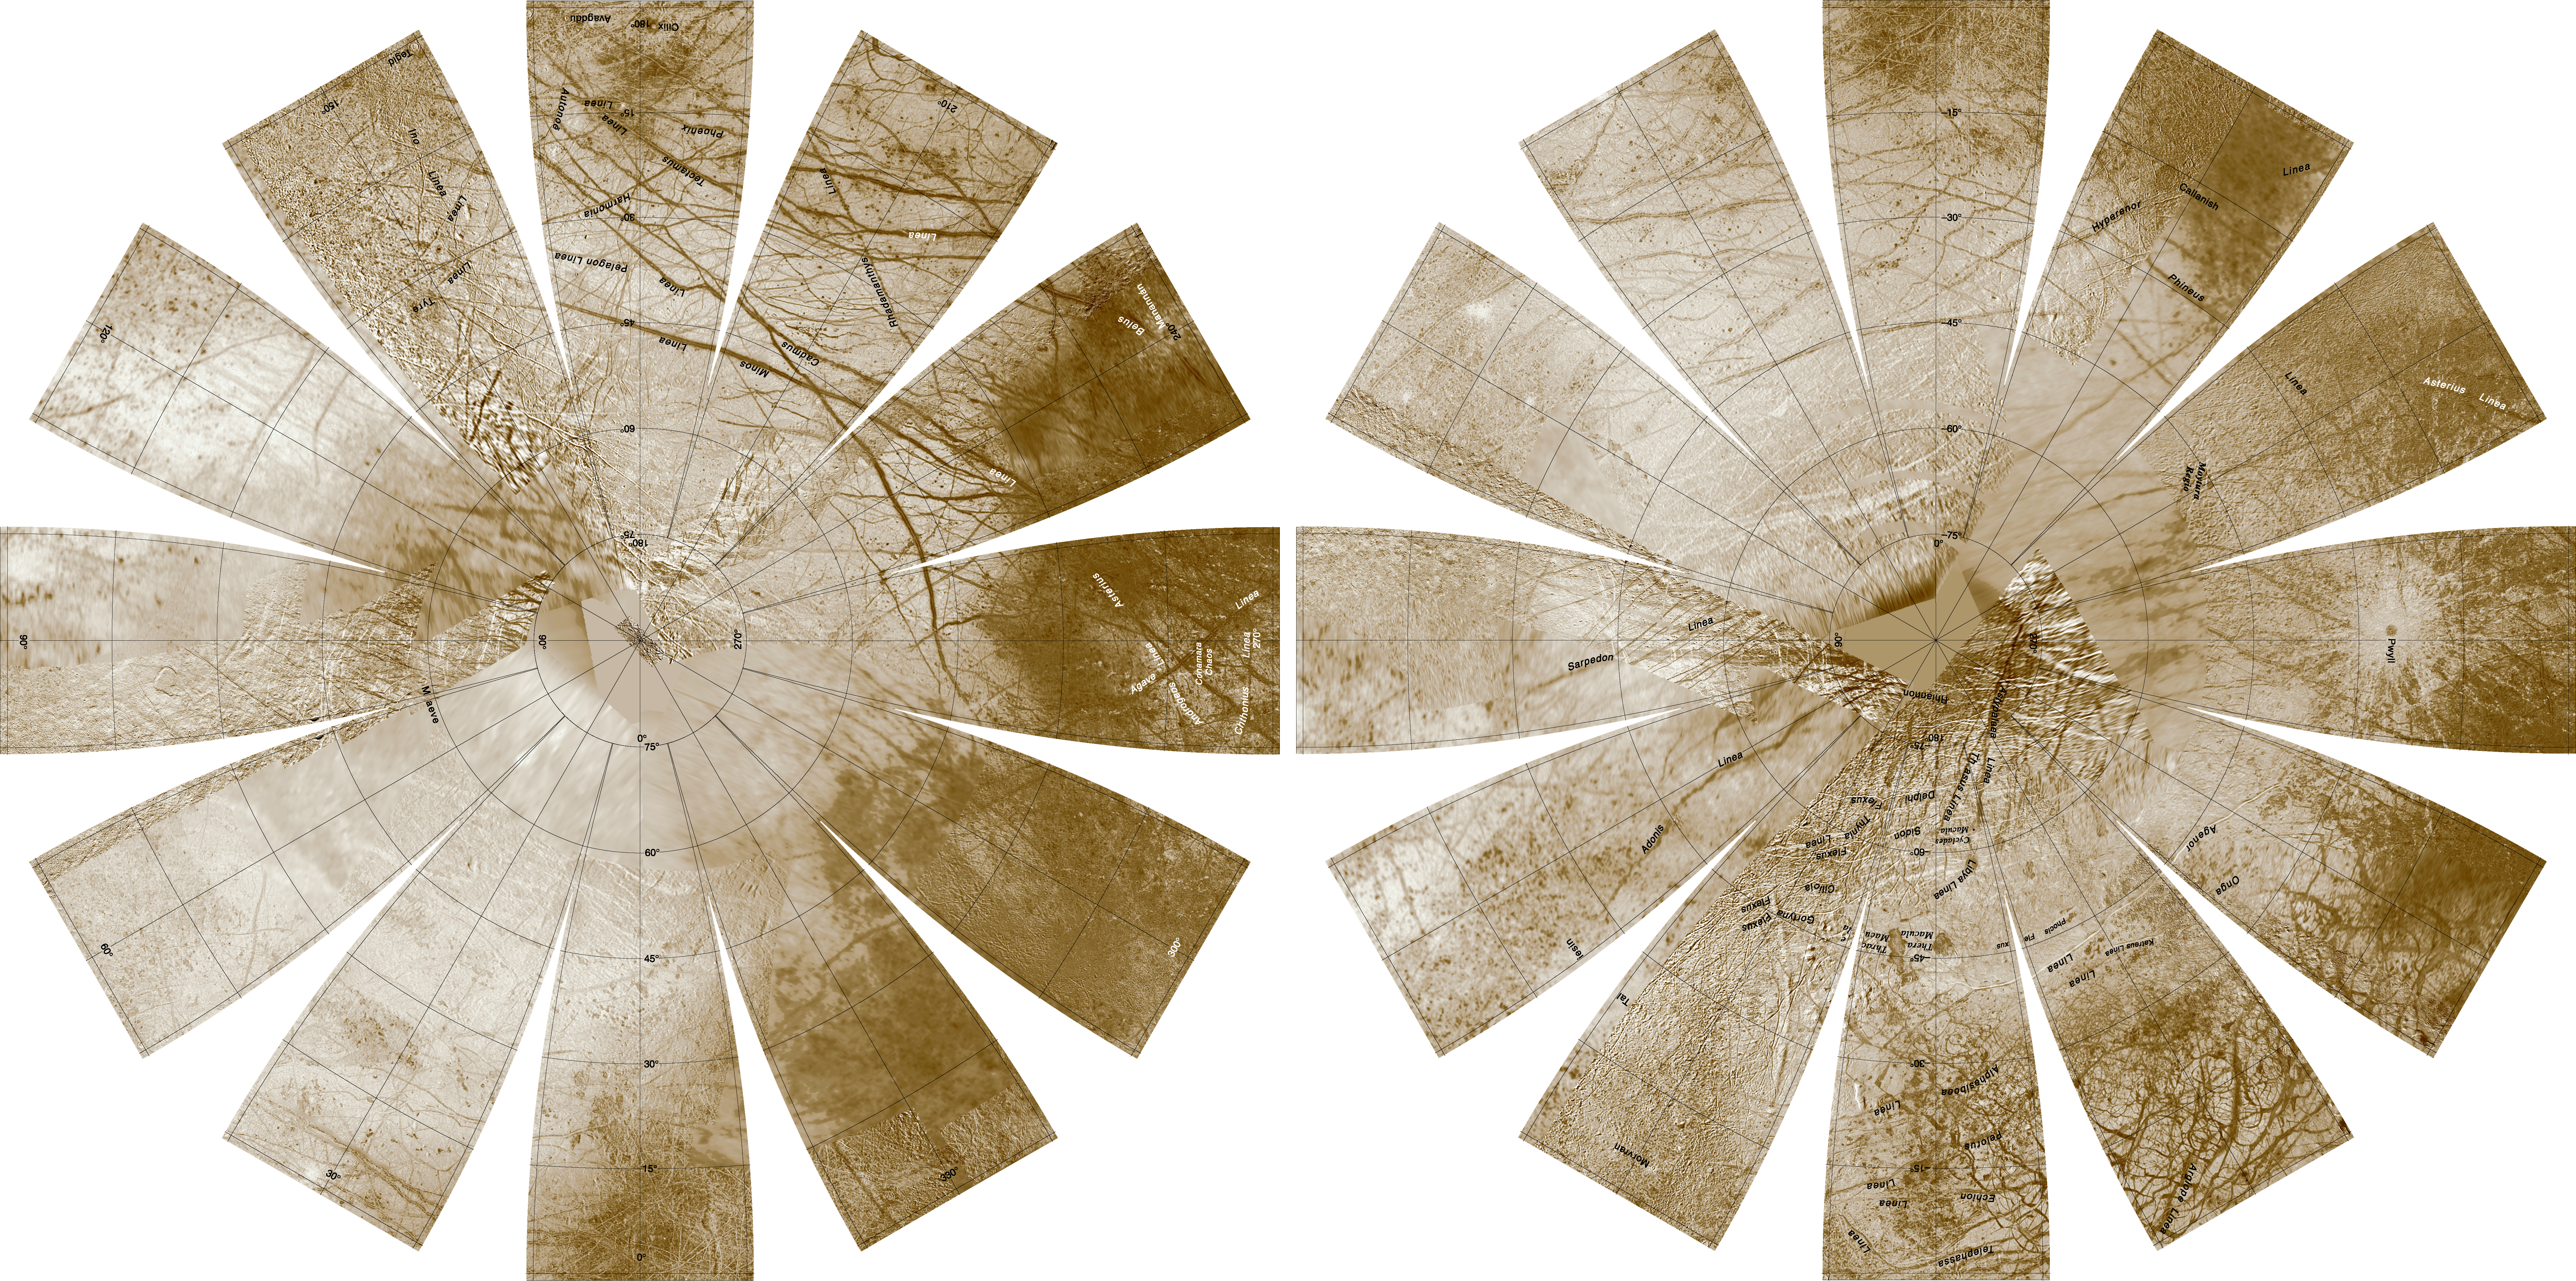

Europa Hemispherical Globes

The images used for the base of this globe were chosen from coverage supplied by the Galileo solid-state imaging (SSI) camera and Voyager 1 and 2 spacecraft. The individual images were radiometrically calibrated and photometrically normalized using a Lunar-Lambert function with empirically derived values. A linear correction based on the statistics of all overlapping areas was then applied to minimize image brightness variations. The image data were selected on the basis of overall image quality, reasonable original input resolution (from 20 km/pixel for gap fill to as much as 200 m/pixel), and availability of moderate emission/incidence angles for topography. Although consistency was achieved where possible, different filters were included for global image coverage as necessary: clear/blue for Voyager 1 and 2, and clear, near-IR (757 nm), and green (559 nm) for Galileo SSI. Individual images were projected to a Sinusoidal Equal-Area projection at an image resolution of 500 m/pixel, and a final global mosaic was constructed in this same Sinusoidal projection.

The global mosaic was then reprojected so that the entire surface of Europa is portrayed in a manner suitable for the production of a globe. A specialized program was used to create the “flower petal” appearance of the images; the area of each petal from 0 to 75 degrees latitude is in the Transverse Mercator projection, and the area from 75 to 90 degrees latitude is in the Lambert Azimuthal Equal-Area projection. The projections for adjacent petals overlap by 2 degrees of longitude, so that some features are shown twice.

Names shown on the globe are approved by the International Astronomical Union. The number, size, and placement of text were chosen for a 9-inch globe. A complete list of Europa nomenclature can be found at the Gazetteer of Planetary Nomenclature at http://planetarynames.wr.usgs.gov. The northern hemisphere is shown on the left, and the southern hemisphere is shown on the right.

Credit: NASA/JPL/USGS